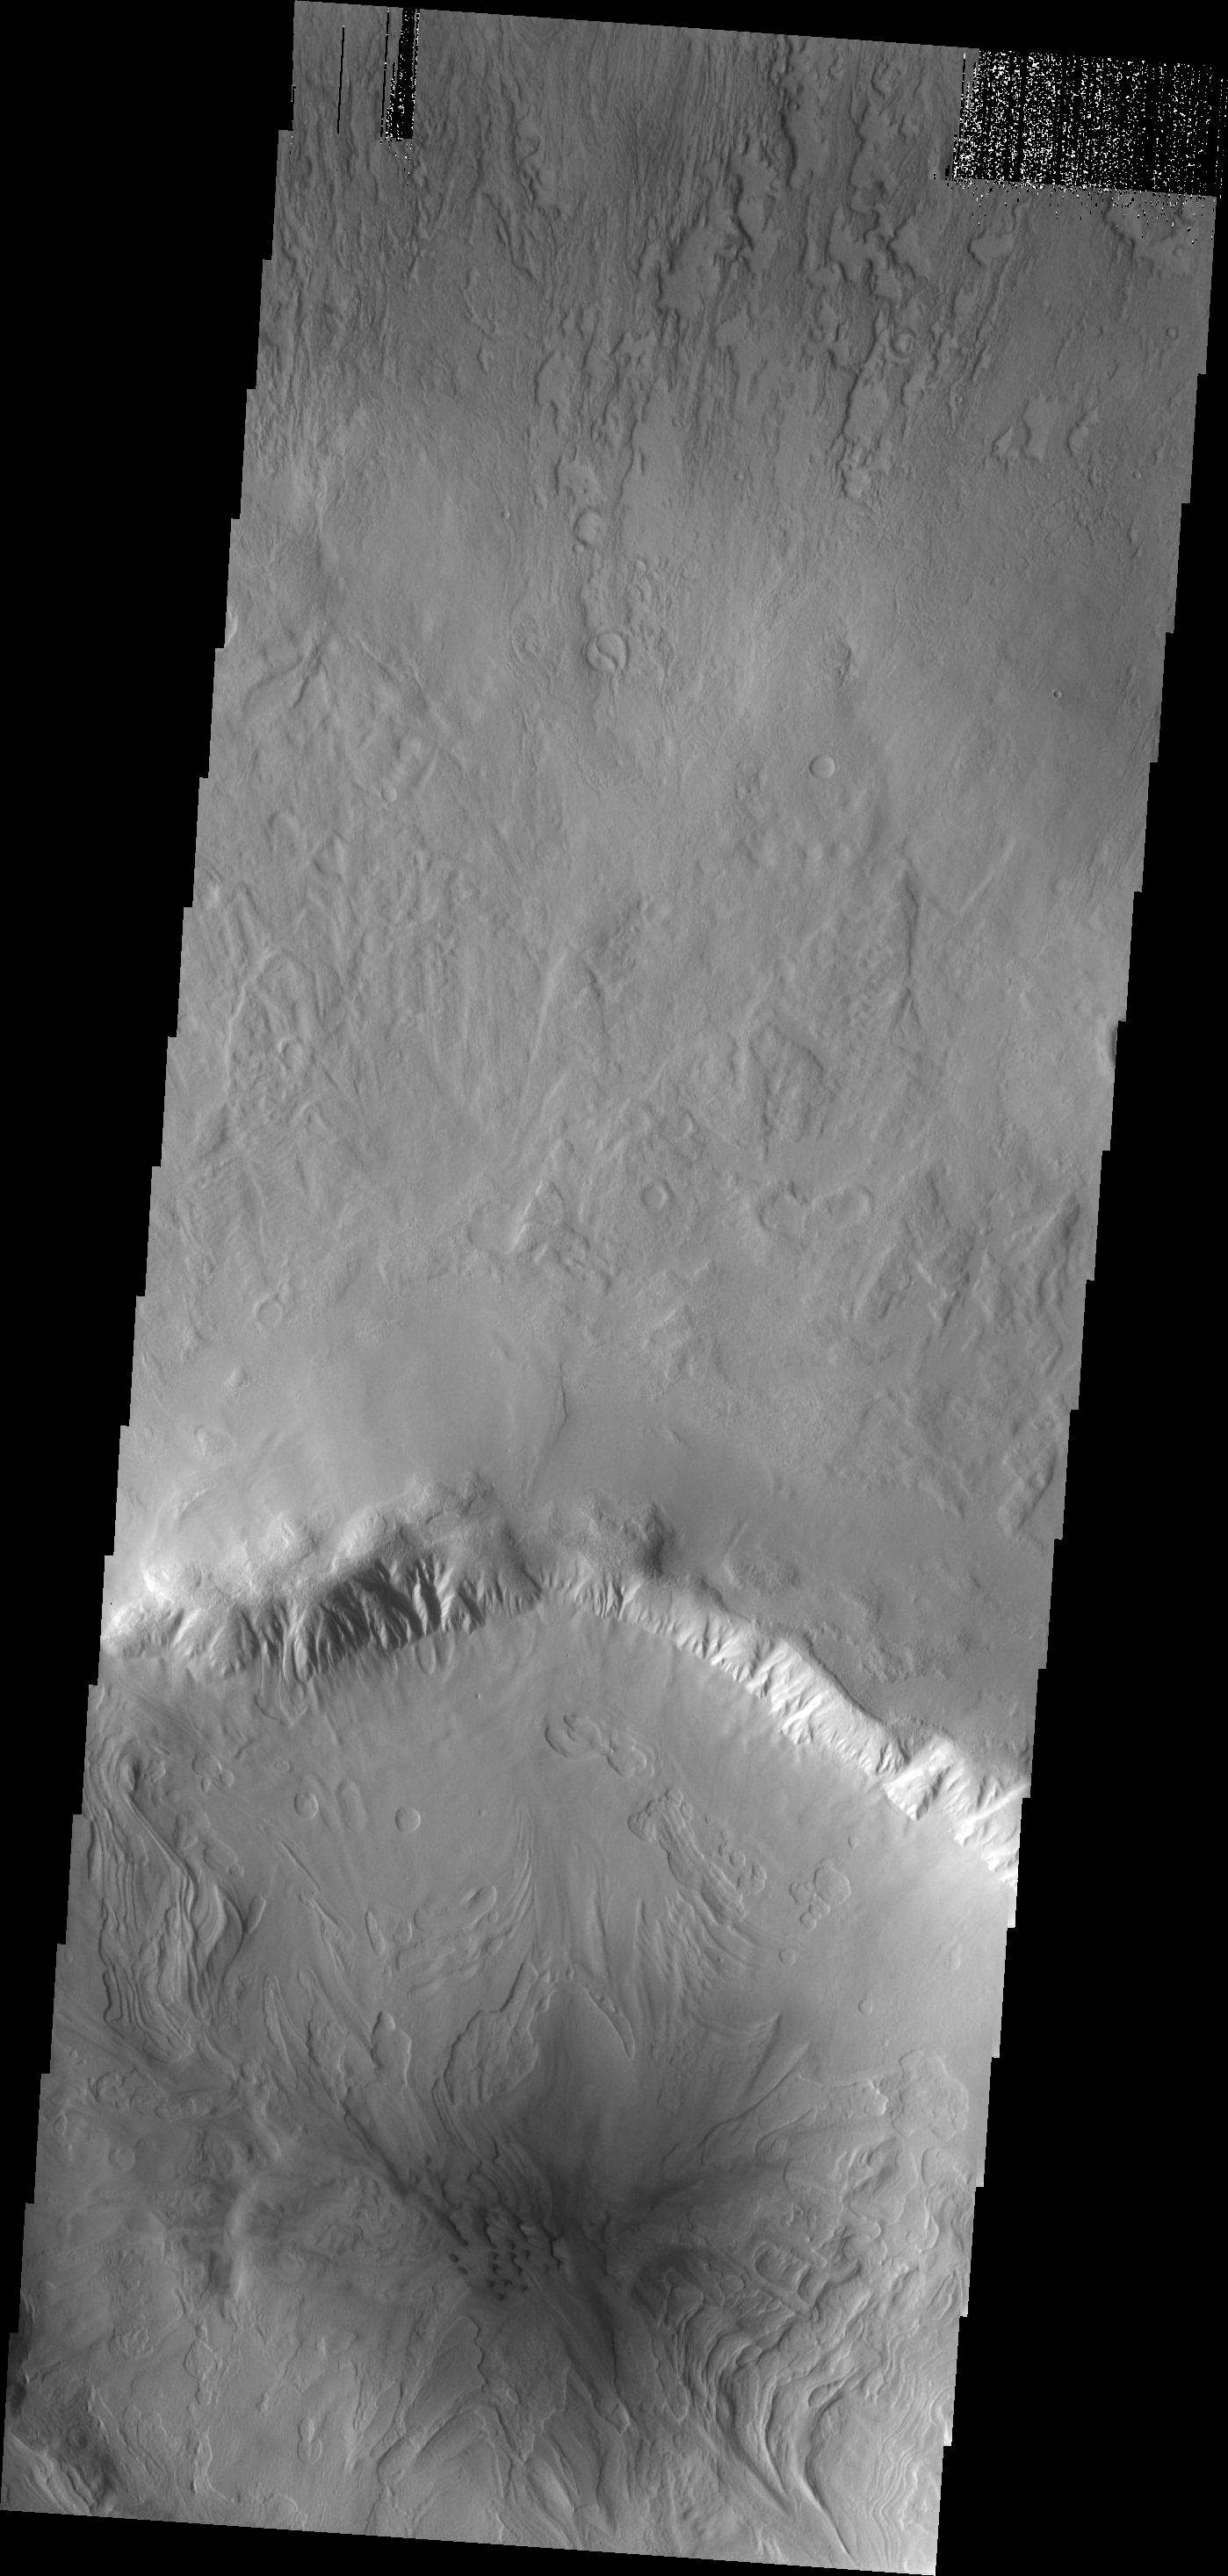

Dunes

The floor of this unnamed crater in Utopia Planitia has the typical pattern of northern craters, a pattern that suggests volatiles are part of the material filling the crater. In this crater, sand dunes are also located on the crater floor.

Image information: VIS instrument. Latitude 45.3N, Longitude 69.9E. 19 meter/pixel resolution.

Please see the THEMIS Data Citation Note for details on crediting THEMIS images.

Note: this THEMIS visual image has not been radiometrically nor geometrically calibrated for this preliminary release. An empirical correction has been performed to remove instrumental effects. A linear shift has been applied in the cross-track and down-track direction to approximate spacecraft and planetary motion. Fully calibrated and geometrically projected images will be released through the Planetary Data System in accordance with Project policies at a later time.

NASA’s Jet Propulsion Laboratory manages the 2001 Mars Odyssey mission for NASA’s Office of Space Science, Washington, D.C. The Thermal Emission Imaging System (THEMIS) was developed by Arizona State University, Tempe, in collaboration with Raytheon Santa Barbara Remote Sensing. The THEMIS investigation is led by Dr. Philip Christensen at Arizona State University. Lockheed Martin Astronautics, Denver, is the prime contractor for the Odyssey project, and developed and built the orbiter. Mission operations are conducted jointly from Lockheed Martin and from JPL, a division of the California Institute of Technology in Pasadena.

Credit: NASA/JPL/ASU